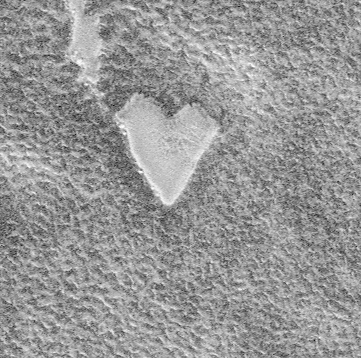

Happy Valentine’s Day From Mars!

Happy St. Valentine’s Day from the Red Planet! The Mars Global Surveyor (MGS) Mars Orbiter Camera (MOC) captured this unique view of a bright, heart-shaped mesa in the south polar region on November 26, 1999. This feature is located in the Promethei Rupes region near 79.6°S, 298.3°W. Sunlight illuminates the scene from the lower left. The heart is about 255 meters (279 yards) across. The presence of this mesa indicates that the darker, rough terrain that surrounds it was once covered by a layer of the bright material.

Earlier in 1999, MGS MOC saw another valentine heart, but instead of a mesa, the feature was expressed as a pit. You can view that image by CLICKING HERE.

Credit: NASA/JPL/MSSS